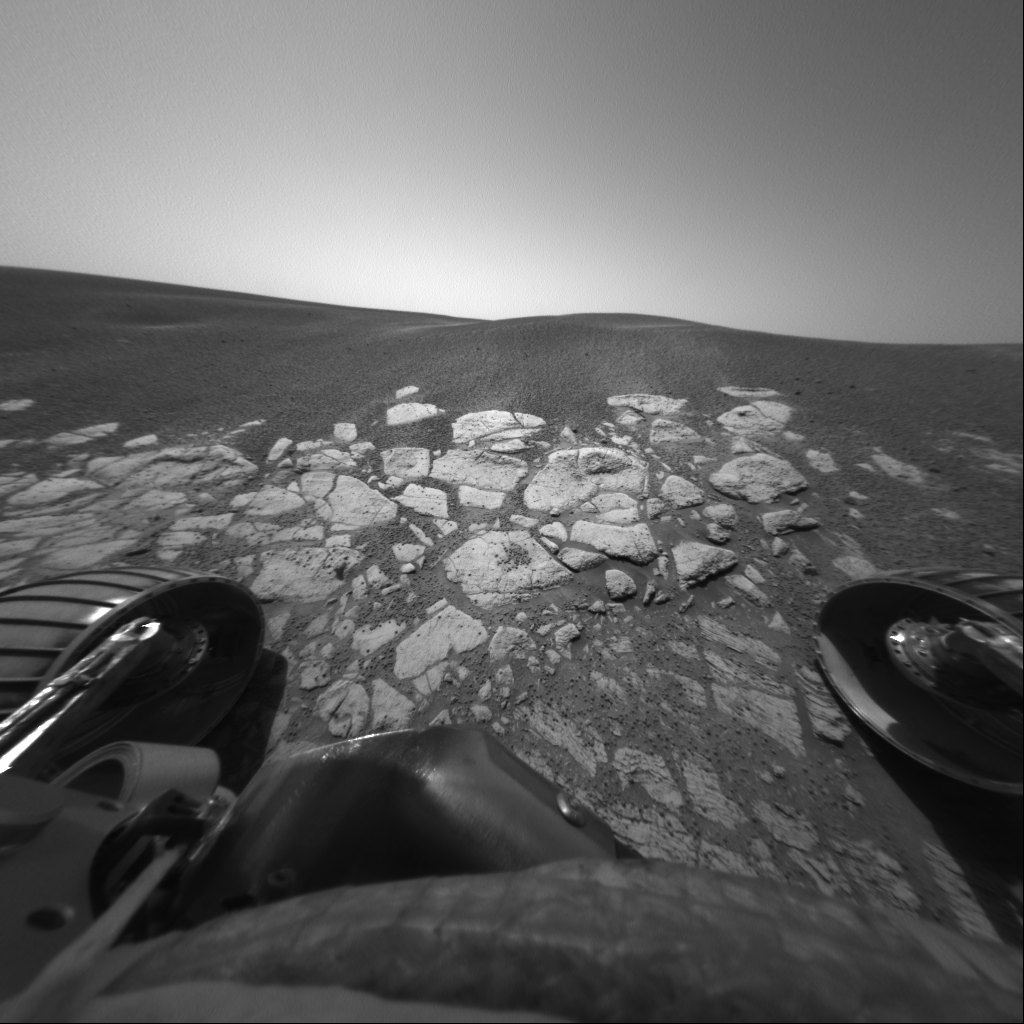

Opportunity Dips in to “Berry Bowl”

Figure 1

Scientists are hunting down the recipe for the “blueberries” they’ve discovered on Mars. Taken with the Mars Exploration Rover Opportunity’s front hazard-avoidance camera on the 45th martian day, or sol, of the rover’s mission (March 10, 2004), this image shows the area dubbed “Berry Bowl,” where many dark and mysterious spherules or “blueberries” collected in a depression on the surface of a rock. Opportunity is studying the blueberries for clues to their chemical composition with its suite of scientific instruments. ‘Berry Bowl’ is located within the rock outcrop that lines the inner edge of the crater where the rover landed.

Credit: NASA/JPL